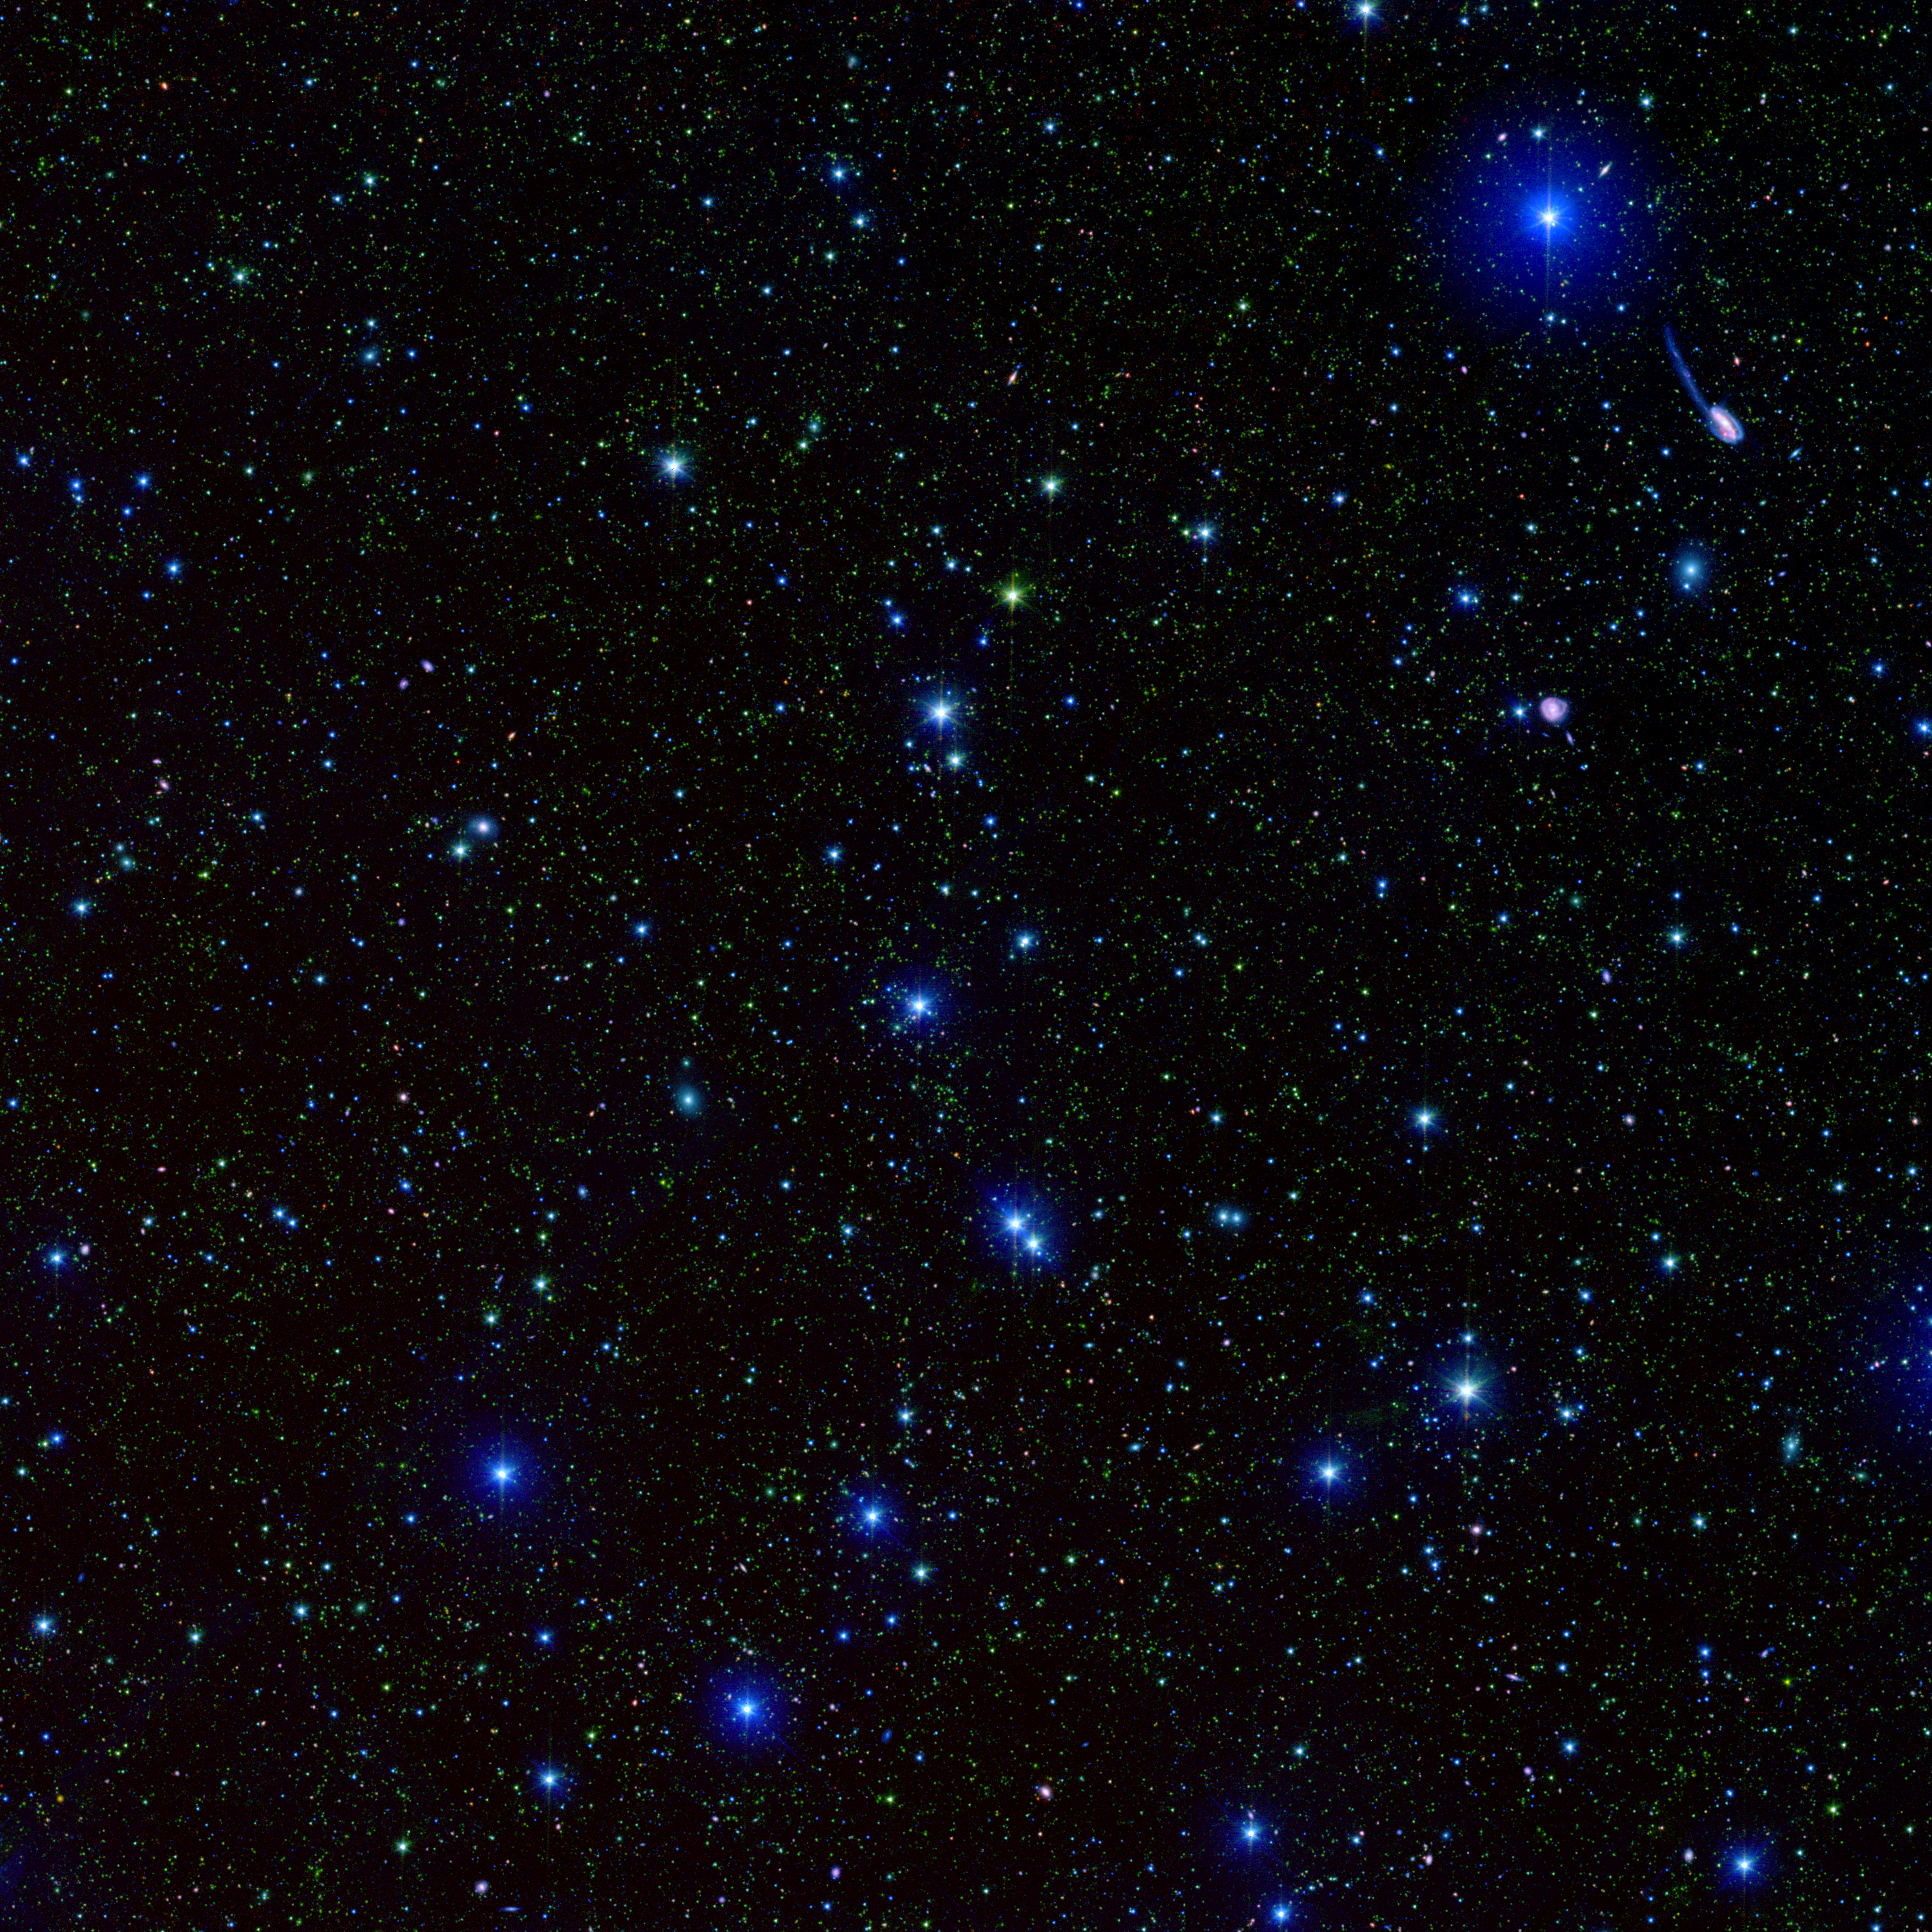

Spitzer SWIRE Field ELAIS-N1

This spectacular infrared image, taken by the Spitzer Wide-area Infrared Extragalactic (SWIRE) Legacy project, encapsulates one of the primary objectives of the Spitzer mission: to connect the evolution of galaxies from the distant, or early, universe to the nearby, or present day, universe.

This picture depicts one-tenth of the SWIRE survey field called ELAIS-N1. In this image, the bright blue sources are hot stars in our own Milky Way, which range anywhere from 3 to 60 times the mass of our Sun. The fainter green spots are cooler stars and galaxies beyond the Milky Way whose light is dominated by older stellar populations. The red dots are dusty galaxies that are undergoing intense star formation. The faintest specks of red-orange are galaxies billions of light-years away in the distant universe.

The observed SWIRE fields were chosen on the basis of being "empty" or as free as possible from the obscuring dust, gas, and stars of our own Milky Way. Because Earth is located within the Milky Way galaxy, there is always a screen of Milky Way objects blocking our view of the rest of the universe. In some places, our view of the larger universe is less obscured than others and for the most part is considered "empty." These are prime observing spots for astronomers interested in studying objects beyond the Milky Way.

ELAIS-N1 is only one of six SWIRE survey fields. The full survey covers 49 square degrees of the sky, equivalent to the area covered by about 250 full moons.

The SWIRE image is a 3-channel color composite, where blue represents visible green light (light that would appear to be blue/green to the human eye), green captures 3.6 microns, and red represents emissions at 8 microns.

Interesting Note: From the Earth the SWIRE image (top image) can be seen in one square degree of sky, or a patch of sky that is approximately the size of a pea held out at arms length.

Credit: NASA/JPL-Caltech/C. Lonsdale (IPAC/Caltech) and the SWIRE Team